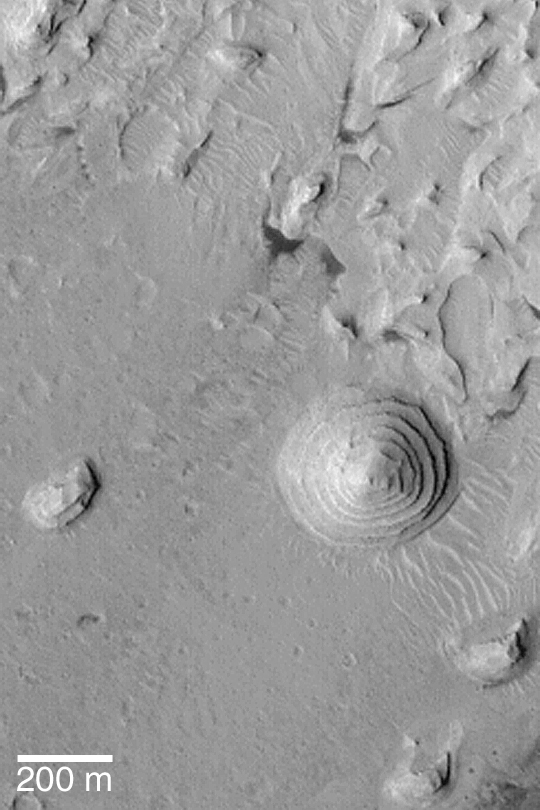

Stair-stepped Mound

MGS MOC Release No. MOC2-429, 22 July 2003

This April 2003 Mars Global Surveyor (MGS) Mars Orbiter Camera (MOC) image shows a stair-stepped mound of sedimentary rock (right of center) on the floor of a large impact crater in western Arabia Terra near 11.0°N, 4.4°W. Sedimentary rock outcrops are common in the craters of this region. The repeated thickness and uniformity of the layers that make up this mound suggest that their depositional environment was one in which cyclic or episodic events occurred over some period of time. The sediments might have been deposited in a lake, or they may have settled directly out of the atmosphere. Most of the layered material was later eroded away, leaving this circular mound and the other nearby mesas and knobs. The image is illuminated by sunlight from the lower left.

Credit: NASA/JPL/Malin Space Science Systems